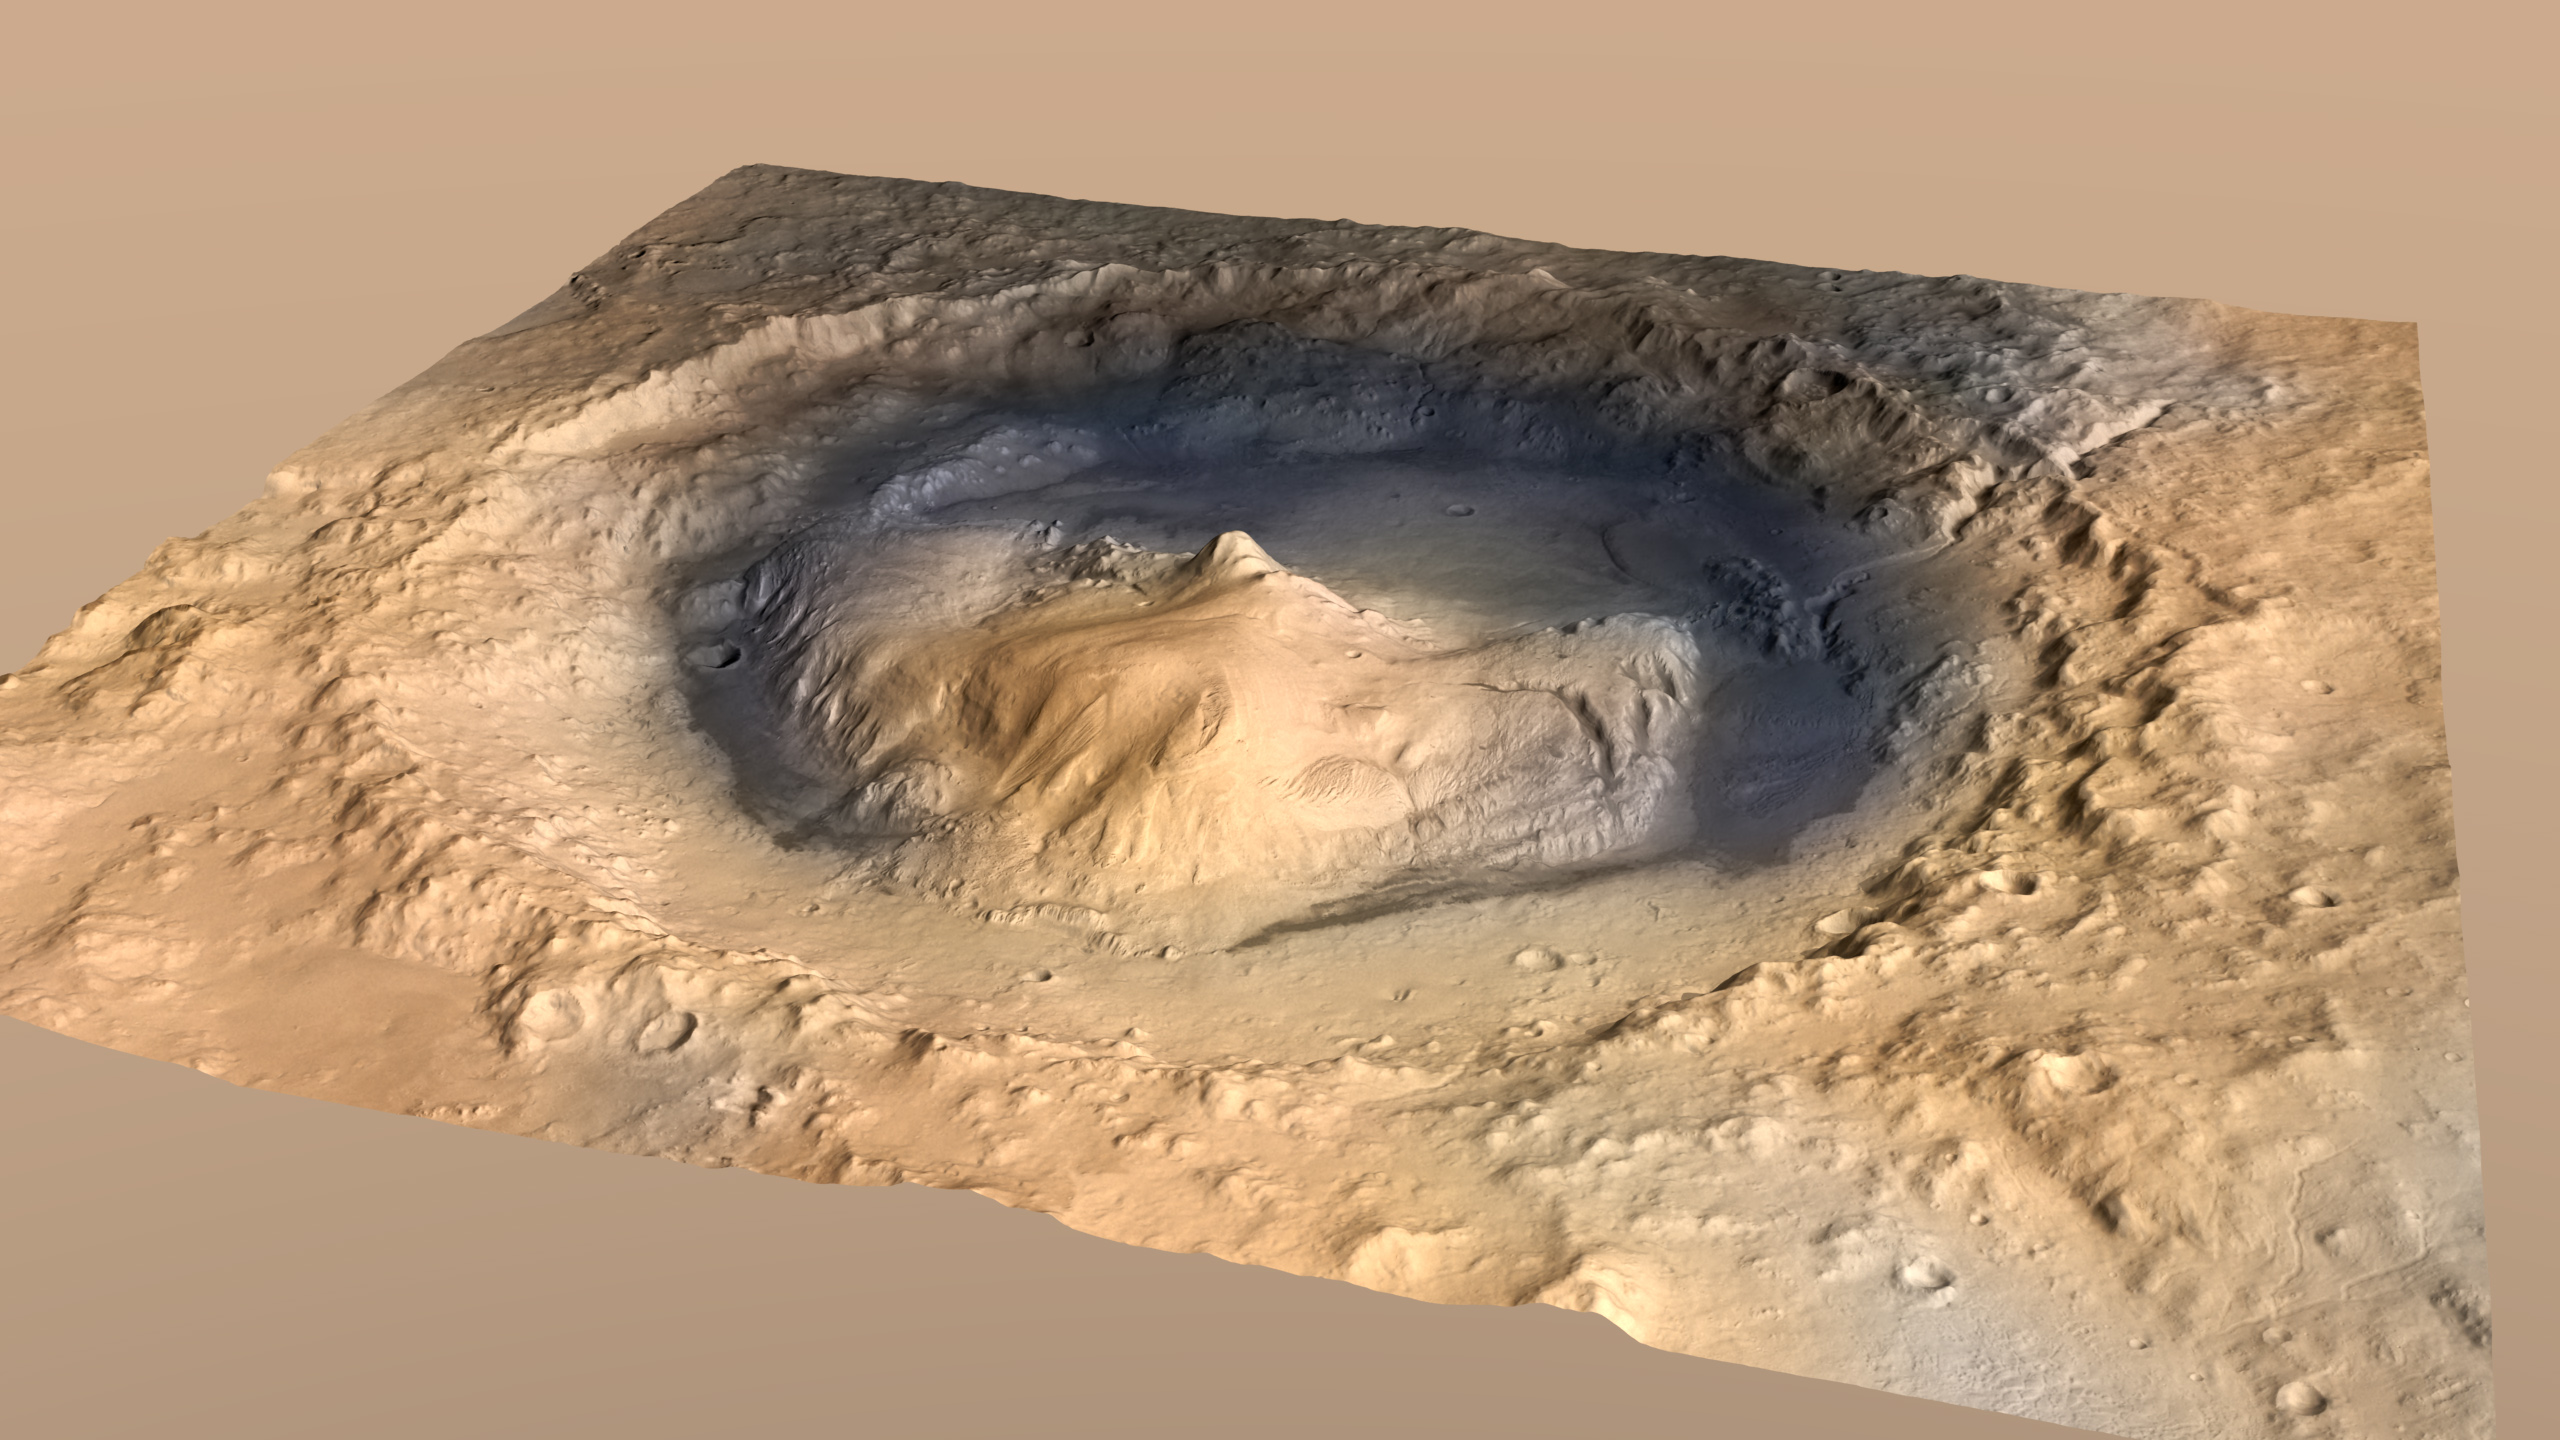

Oblique View of Gale Crater, Mars, with Vertical Exaggeration

Gale Crater, where the rover Curiosity of NASA’s Mars Science Laboratory mission will land in August 2012, contains a mountain rising from the crater floor. This oblique view of Gale Crater, looking toward the southeast, is an artist’s impression using two-fold vertical exaggeration to emphasize the area’s topography. Curiosity’s landing site is on the crater floor northeast of the mountain. The crater’s diameter is 96 miles (154 kilometers).

The image combines elevation data from the High Resolution Stereo Camera on the European Space Agency’s Mars Express orbiter, image data from the Context Camera on NASA’s Mars Reconnaissance Orbiter, and color information from Viking Orbiter imagery.

Credit: NASA/JPL-Caltech/ESA/DLR/FU Berlin/MSSS